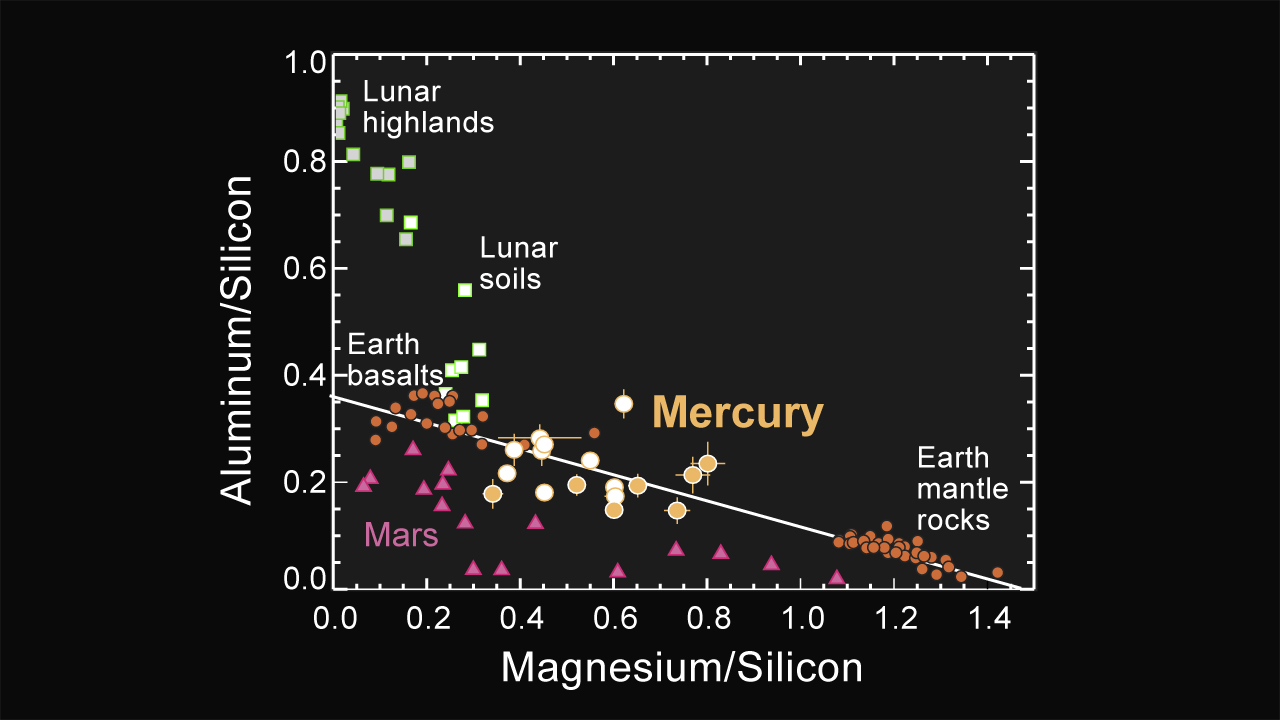

Major-element Composition of Mercury Surface Materials

This figure shows the major-element composition of representative rocks and soils from Earth, Moon, and Mars as displayed on a graph of the ratio by weight of aluminum over silicon versus that of magnesium over silicon. The newly measured major-element composition of Mercury’s surface materials are also depicted on the same graph, as measured by the MESSENGER XRS. Mercury has lower Al/Si and higher Mg/Si than typical lunar surface materials and terrestrial basalts, indicating a lower fraction of the common mineral plagioclase feldspar.

The MESSENGER spacecraft is the first ever to orbit the planet Mercury, and the spacecraft’s seven scientific instruments and radio science investigation are unraveling the history and evolution of the Solar System’s innermost planet. Visit the Why Mercury? section of this website to learn more about the key science questions that the MESSENGER mission is addressing.

Date Presented: June 16, 2011, at a NASA press conference
Instrument: X-Ray Spectrometer (XRS)

These images are from MESSENGER, a NASA Discovery mission to conduct the first orbital study of the innermost planet, Mercury. For information regarding the use of images, see the MESSENGER image use policy.

Credit: NASA/Johns Hopkins University Applied Physics Laboratory/Carnegie Institution of Washington